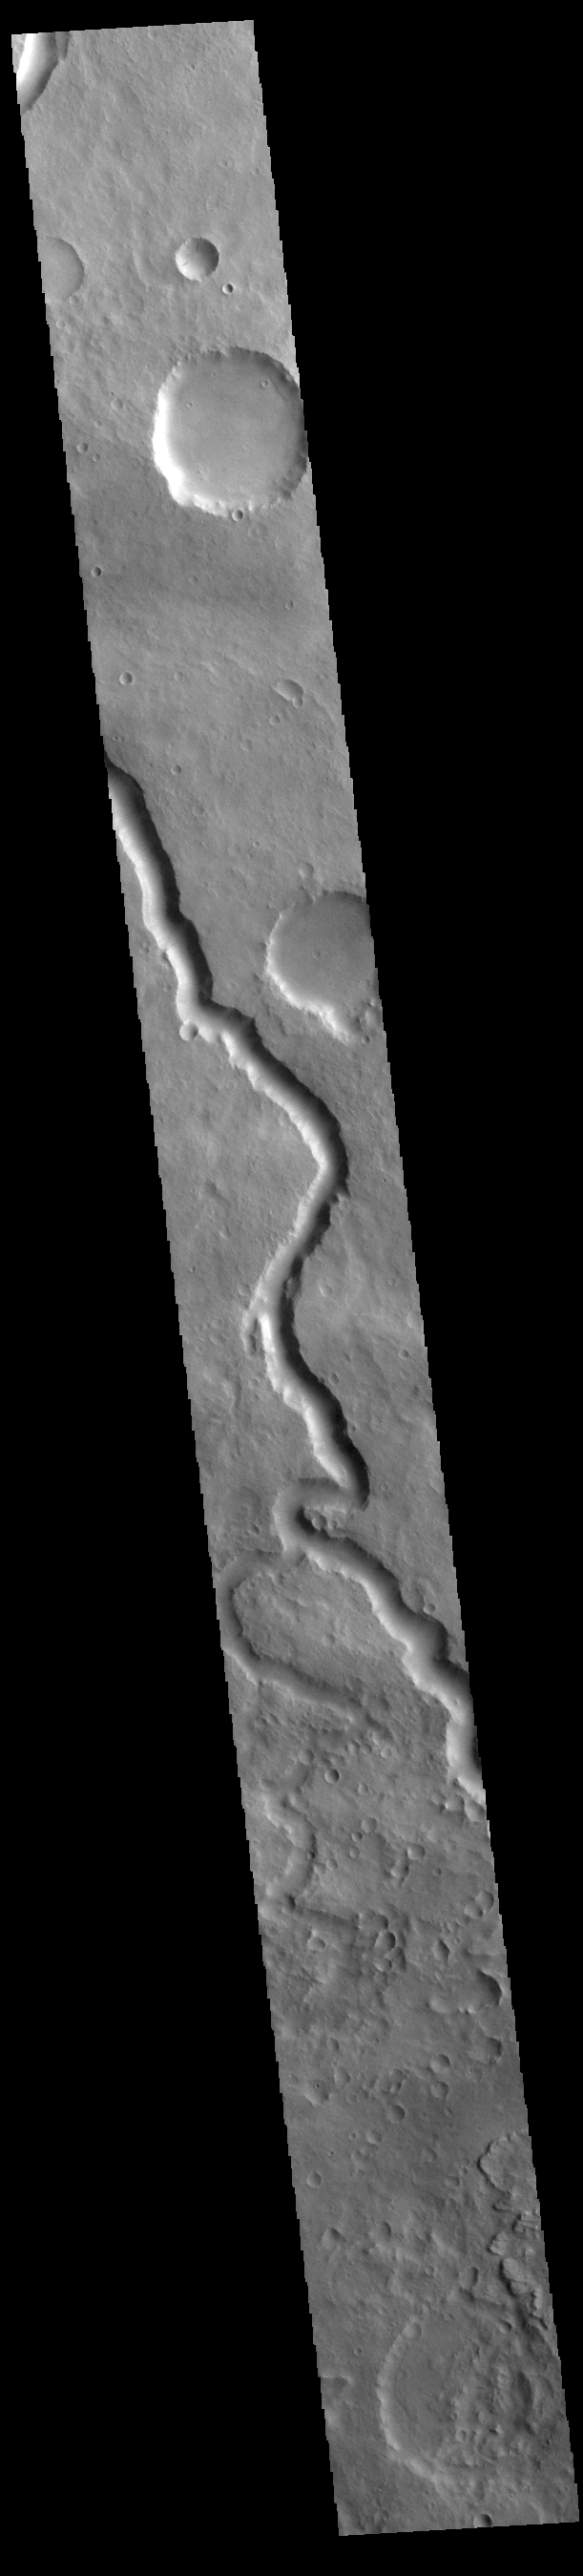

Scamander Vallis

Today’s VIS image shows a section of Scamander Vallis. Scamander Vallis is located in northern Terra Sabaea. The channel is 269km (167 miles) long.

Credit: NASA/JPL-Caltech/ASU